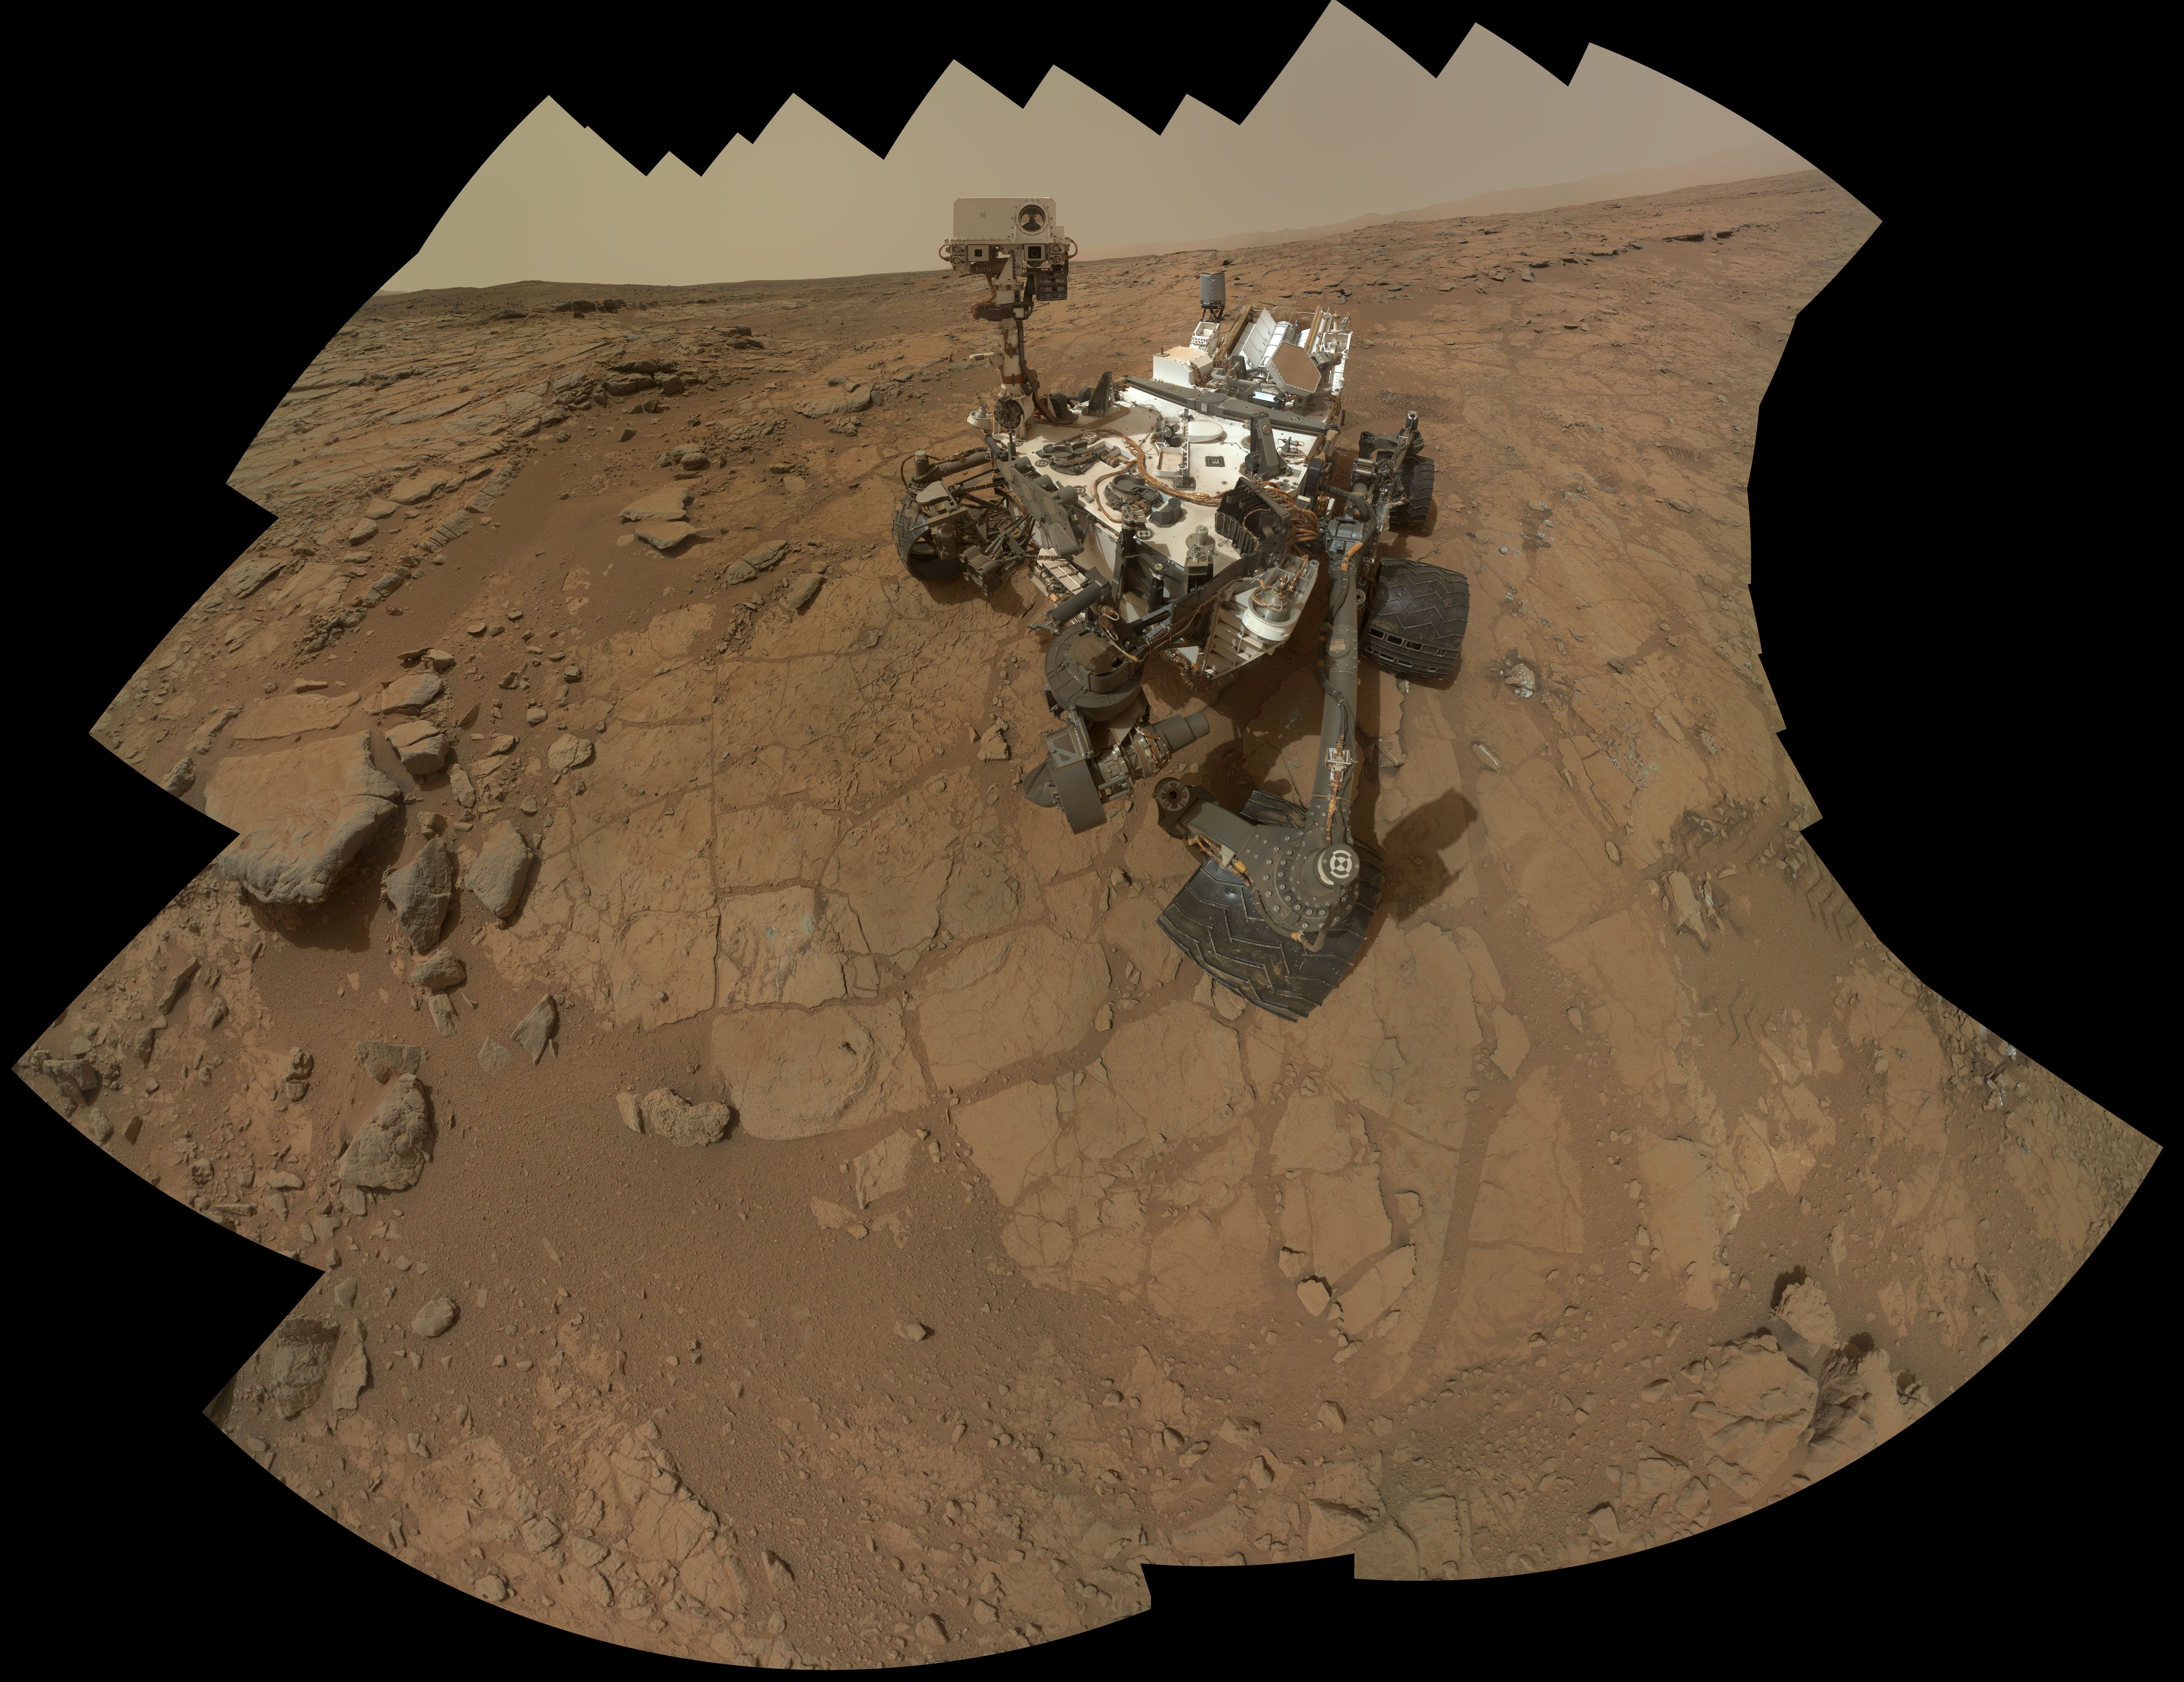

Curiosity Rover’s Self Portrait at ‘John Klein’ Drilling Site

Figure 1

This self-portrait of NASA’s Mars rover Curiosity combines 66 exposures taken by the rover’s Mars Hand Lens Imager (MAHLI) during the 177th Martian day, or sol, of Curiosity’s work on Mars (Feb. 3, 2013).

The rover is positioned at a patch of flat outcrop called “John Klein,” which was selected as the site for the first rock-drilling activities by Curiosity. The self-portrait was acquired to document the drilling site.

The rover’s robotic arm is not visible in the mosaic. MAHLI, which took the component images for this mosaic, is mounted on a turret at the end of the arm. Wrist motions and turret rotations on the arm allowed MAHLI to acquire the mosaic’s component images. The arm was positioned out of the shot in the images or portions of images used in the mosaic.

Figure 1 indicates the location of a rock target called “Knorr” near the rover. Scientists used Curiosity’s Mast Camera (Mastcam) to study spectral characteristics of Knorr.

Malin Space Science Systems, San Diego, developed, built and operates MAHLI. NASA’s Jet Propulsion Laboratory, Pasadena, Calif., manages the Mars Science Laboratory Project and the mission’s Curiosity rover for NASA’s Science Mission Directorate in Washington. The rover was designed and assembled at JPL, a division of the California Institute of Technology in Pasadena.

For more about NASA’s Curiosity mission, visit: http://www.jpl.nasa.gov/msl, http://www.nasa.gov/mars, and http://mars.jpl.nasa.gov/msl.

Photojournal Note: Also available is the full resolution TIFF file PIA16763_full.tif. This file may be too large to view from a browser; it can be downloaded onto your desktop by right-clicking on the previous link and viewed with image viewing software.

Credit: NASA/JPL-Caltech/MSSS